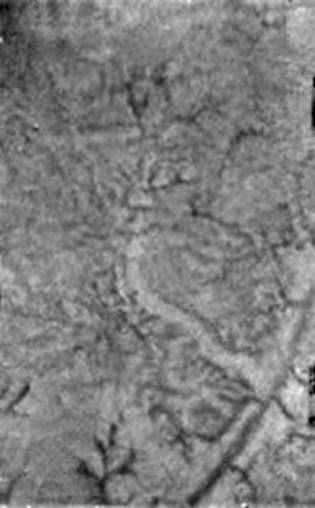

Water Ice and Methane Springs

A single Huygens Descent Imager/ Spectral Radiometer (DISR) instrument image shows two new features on the surface of Titan. A bright linear feature suggests an area where water ice may have been extruded onto the surface. Also visible are short, stubby dark channels that may have been formed by ‘springs’ of liquid methane rather than methane ‘rain.’

The Descent Imager/Spectral Radiometer is one of two NASA instruments on the probe.

The Cassini-Huygens mission is a cooperative project of NASA, the European Space Agency and the Italian Space Agency. The Jet Propulsion Laboratory, a division of the California Institute of Technology in Pasadena, manages the Cassini-Huygens mission for NASA’s Science Mission Directorate, Washington, D.C. The Cassini orbiter and its two onboard cameras were designed, developed and assembled at JPL. The Descent Imager/Spectral team is based at the University of Arizona, Tucson, Ariz.

Credit: NASA/JPL/ESA/University of Arizona